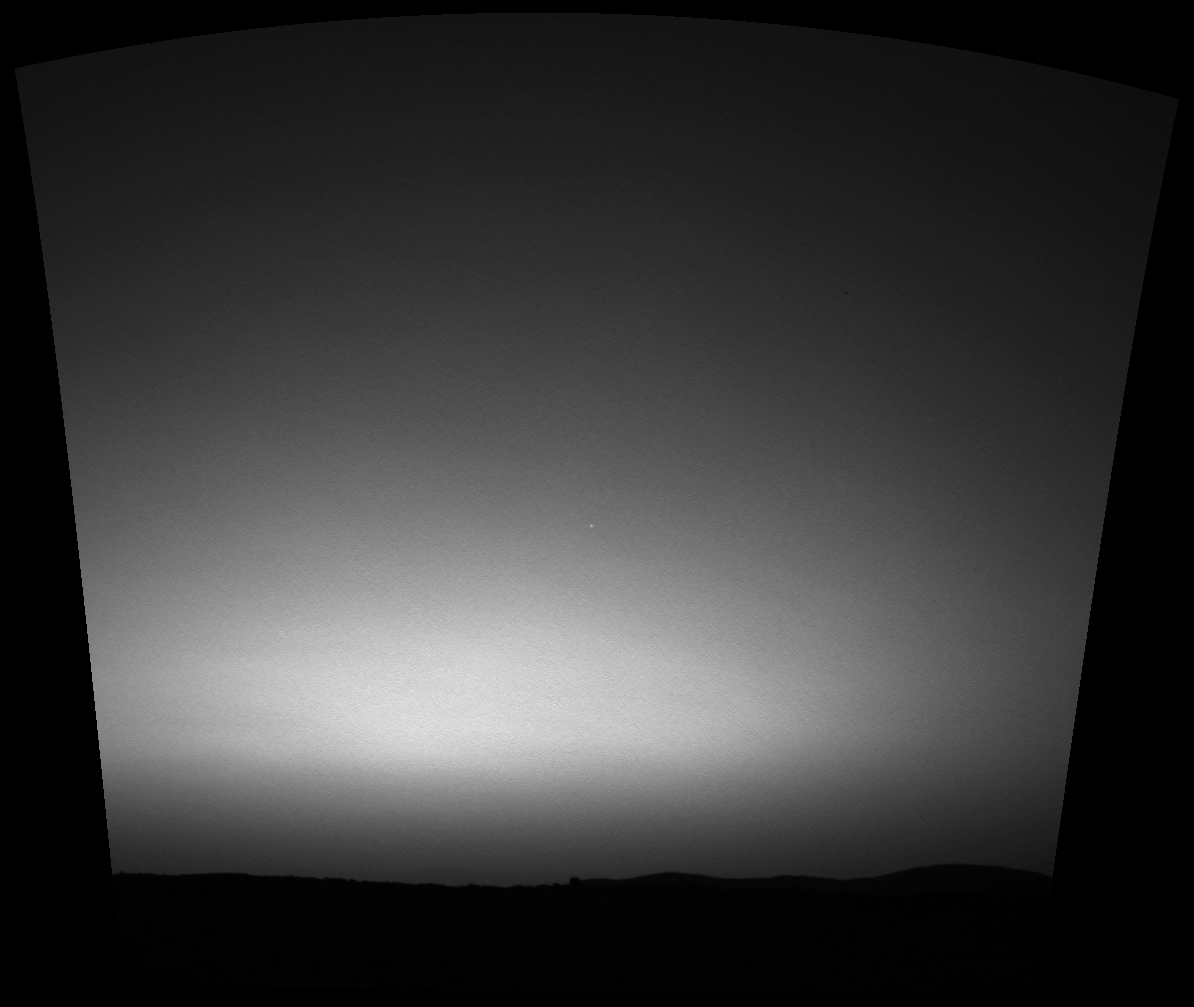

Earth on the Horizon

This is the first image ever taken of Earth from the surface of a planet beyond the Moon. It was taken by the Mars Exploration Rover Spirit one hour before sunrise on the 63rd martian day, or sol, of its mission. Earth is the tiny white dot in the center. The image is a mosaic of images taken by the rover’s navigation camera showing a broad view of the sky, and an image taken by the rover’s panoramic camera of Earth. The contrast in the panoramic camera image was increased two times to make Earth easier to see.

Credit: NASA/JPL/Cornell